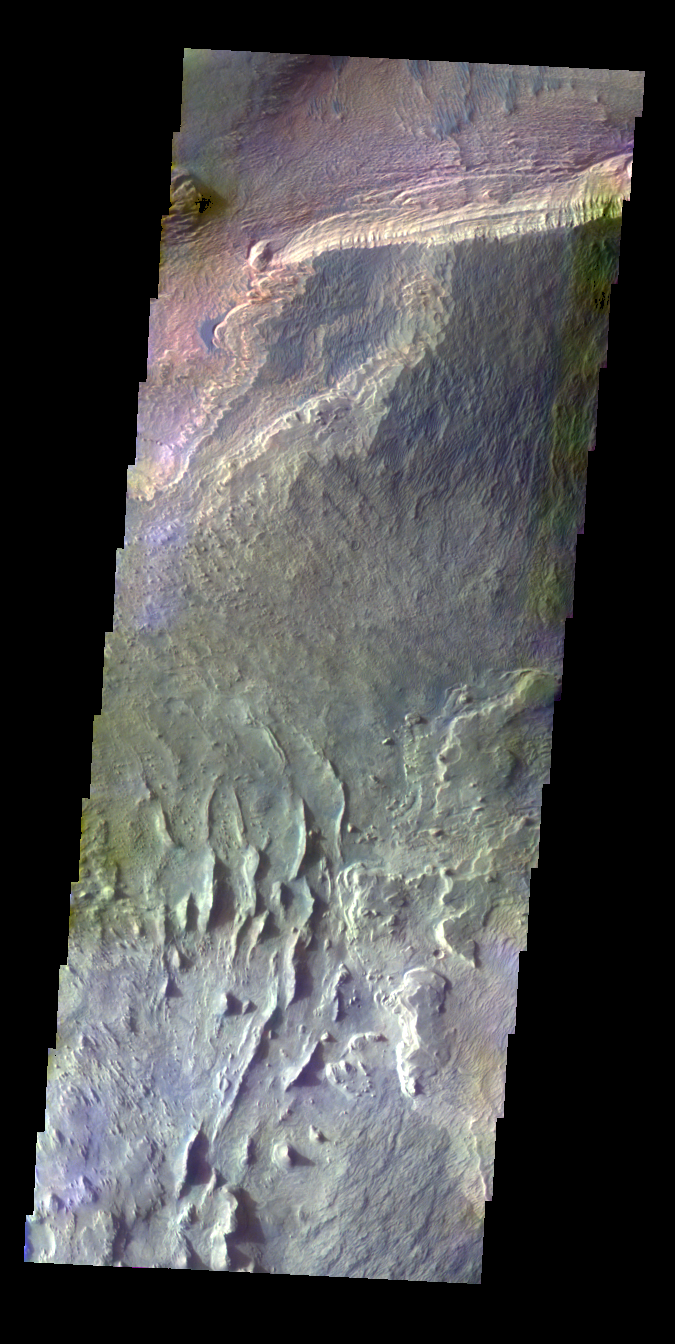

Ceti Mensa – False Color

The THEMIS VIS camera contains 5 filters. The data from different filters can be combined in multiple ways to create a false color image. These false color images may reveal subtle variations of the surface not easily identified in a single band image. Today’s false color image shows part of Ceti Mensa in Candor Chasma.

Credit: NASA/JPL-Caltech/ASU